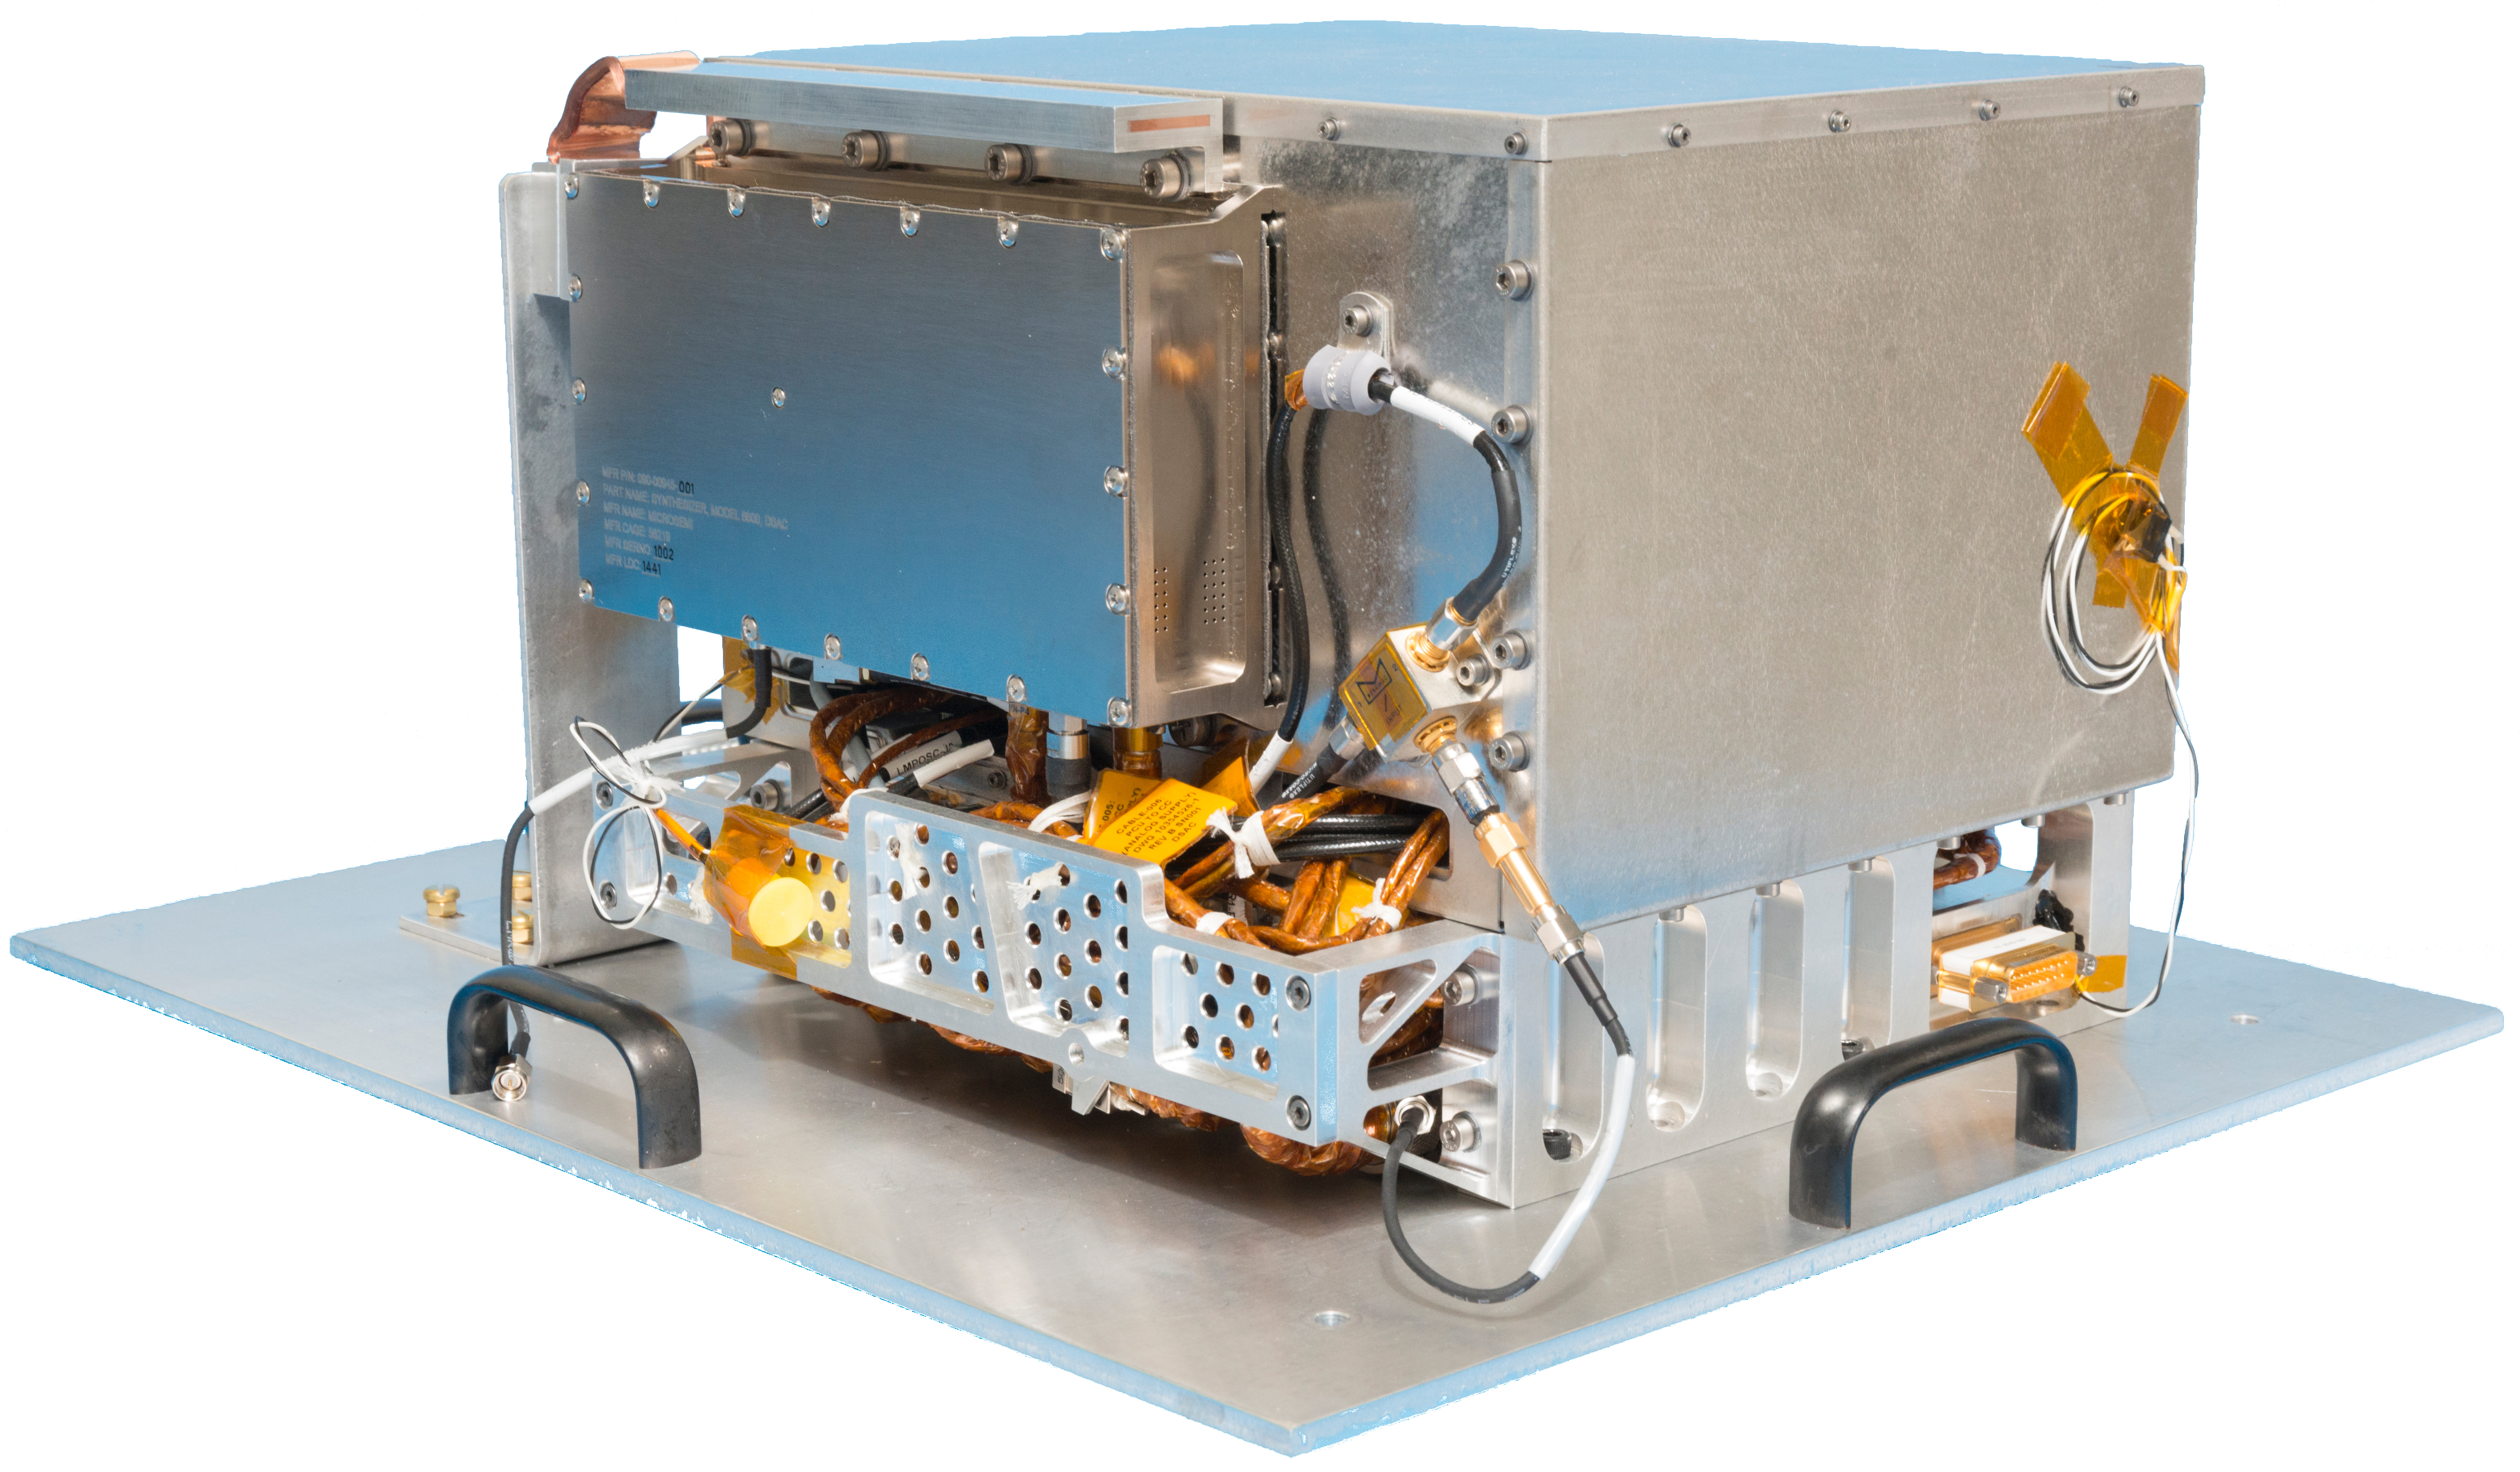

Deep Space Atomic Clock Hardware

NASA’s Deep Space Atomic Clock could revolutionize deep space navigation. One key requirement for the technology demonstration was a compact design. The complete hardware package is shown here and is only about 10 inches (25 centimeters) on each side.

Credit: NASA/JPL-Caltech